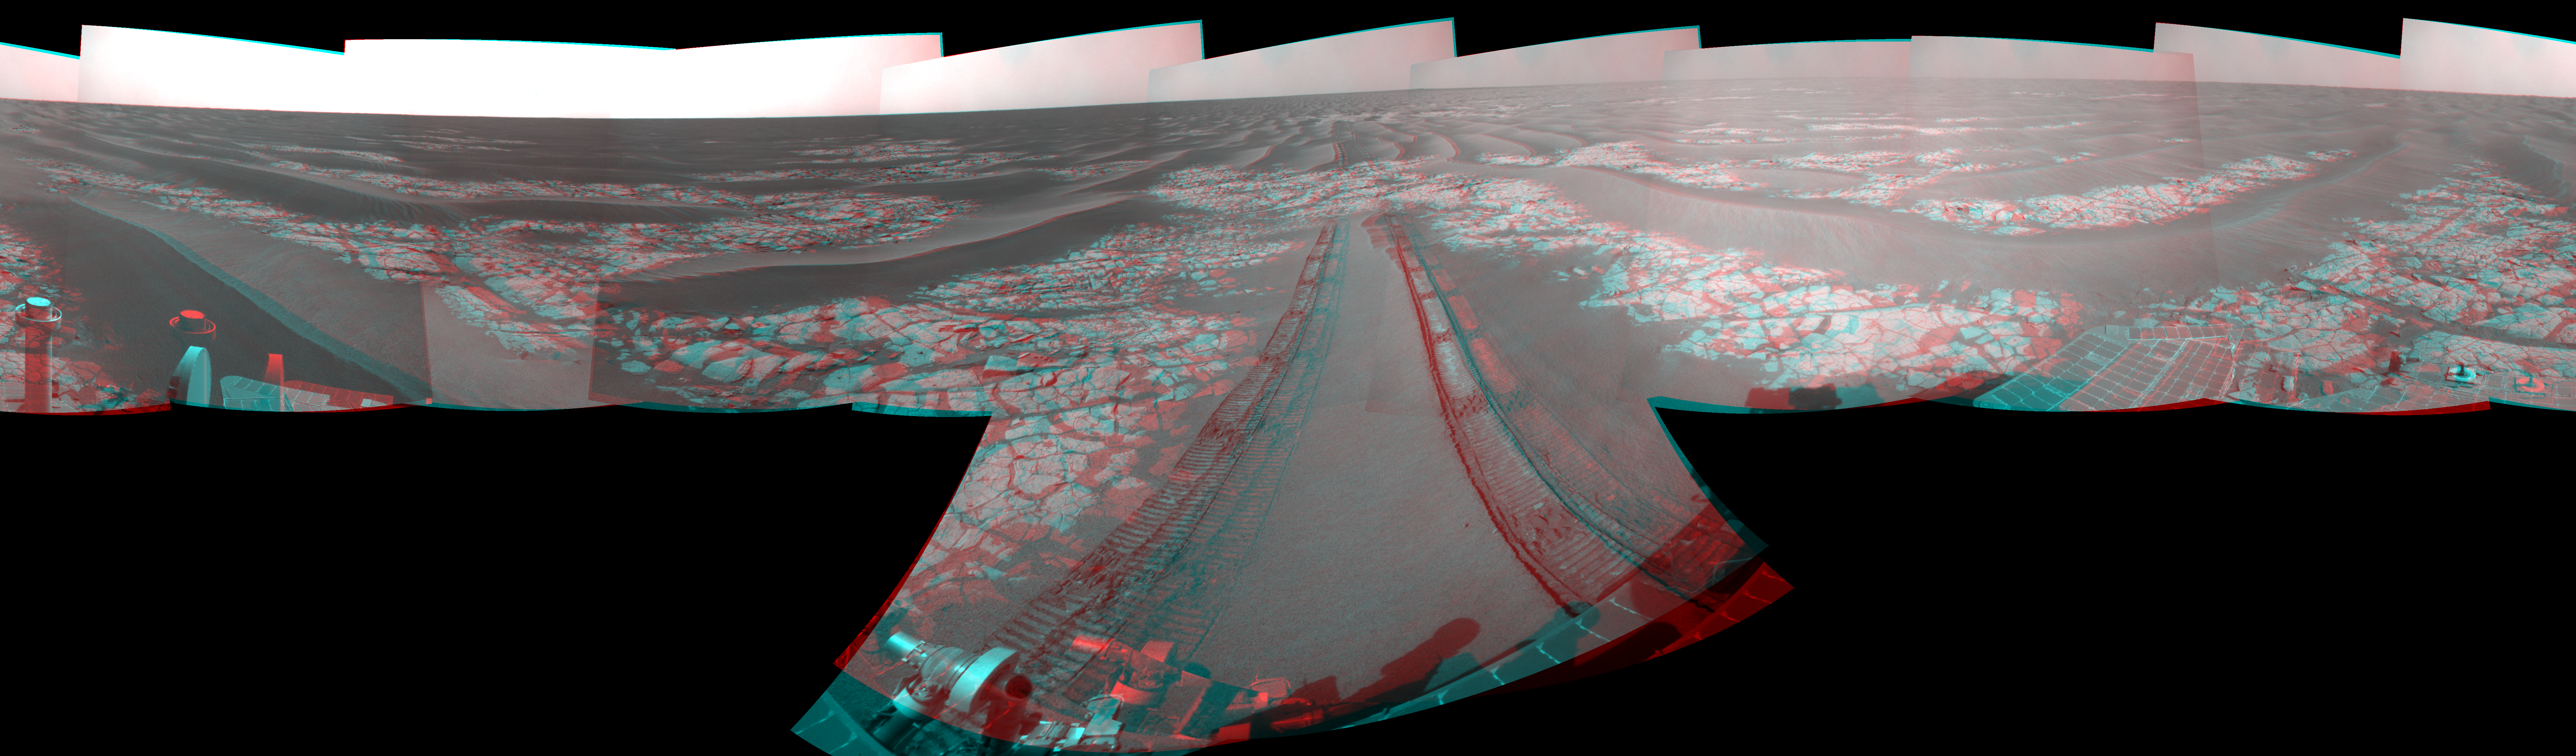

Opportunity’s View After Drive on Sol 1806 (Stereo)

Left-eye view of a color stereo pair for PIA11816

Right-eye view of a color stereo pair for PIA11816

NASA’s Mars Exploration Rover Opportunity used its navigation camera to take the images combined into this stereo, full-circle view of the rover’s surroundings just after driving 60.86 meters (200 feet) on the 1,806th Martian day, or sol, of Opportunity’s surface mission (Feb. 21, 2009). North is at the center; south at both ends.

This view combines images from the left-eye and right-eye sides of the navigation camera. It appears three-dimensional when viewed through red-blue glasses with the red lens on the left.

Tracks from the drive extend northward across dark-toned sand ripples and light-toned patches of exposed bedrock in the Meridiani Planum region of Mars. For scale, the distance between the parallel wheel tracks is about 1 meter (about 40 inches).

Engineers designed the Sol 1806 drive to be driven backwards as a strategy to redistribute lubricant in the rovers wheels. The right-front wheel had been showing signs of increased friction.

The rover’s position after the Sol 1806 drive was about 2 kilometer (1.2 miles) south southwest of Victoria Crater. Cumulative odometry was 14.74 kilometers (9.16 miles) since landing in January 2004, including 2.96 kilometers (1.84 miles) since climbing out of Victoria Crater on the west side of the crater on Sol 1634 (August 28, 2008).

This view is presented as a cylindrical-perspective projection with geometric seam correction.

Credit: NASA/JPL-Caltech